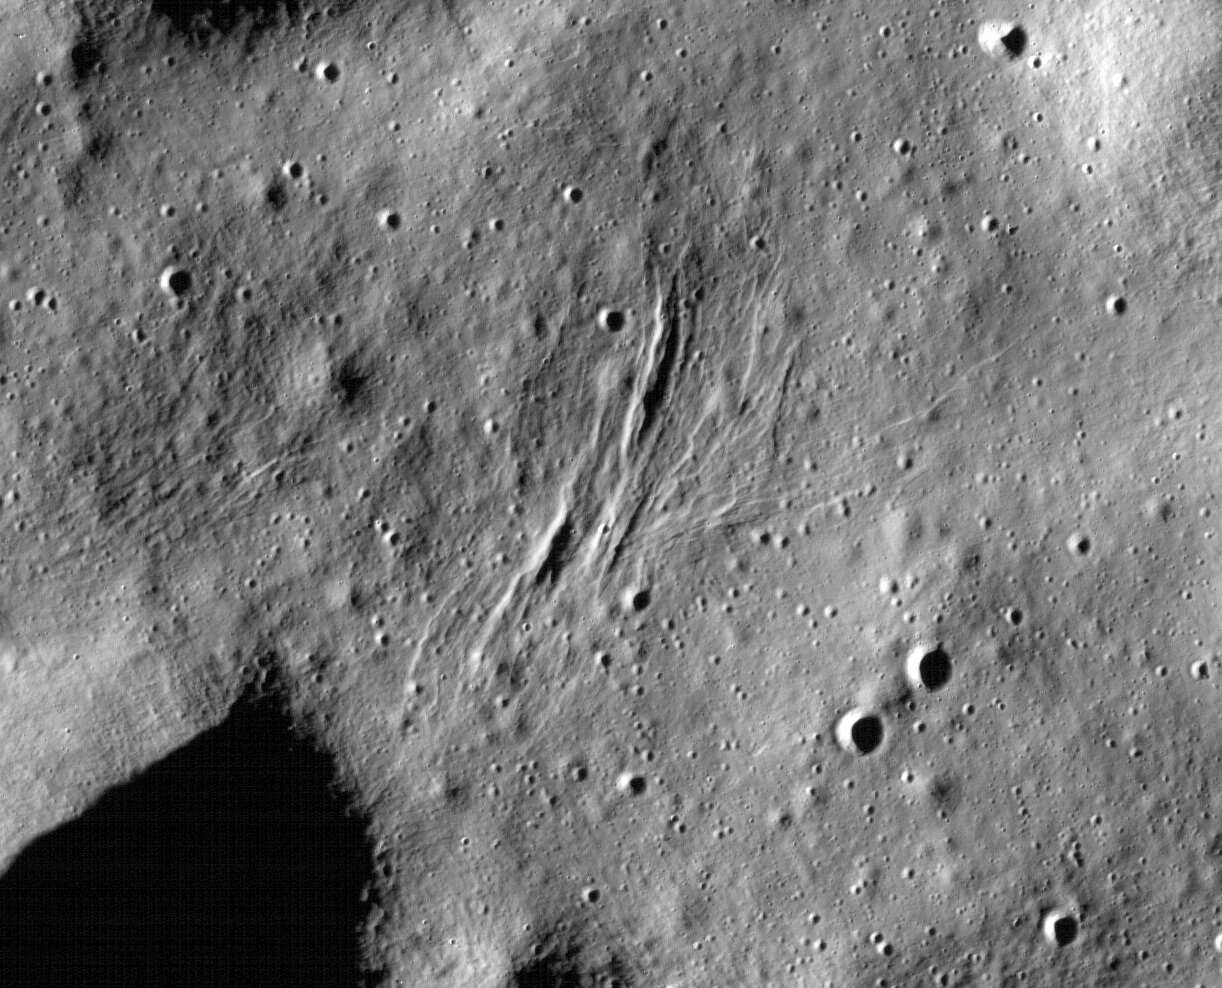

Graben on the Moon

These graben – a kind of trench that is formed as a surface expands – were imaged near a region of the Moon called Mare Frigoris by NASA’s Lunar Reconnaissance Orbiter (LRO).

The LRO project is managed by NASA’s Goddard Space Flight Center in Greenbelt, Maryland, on behalf of NASA’s Science Mission Directorate.

Credit: NASA